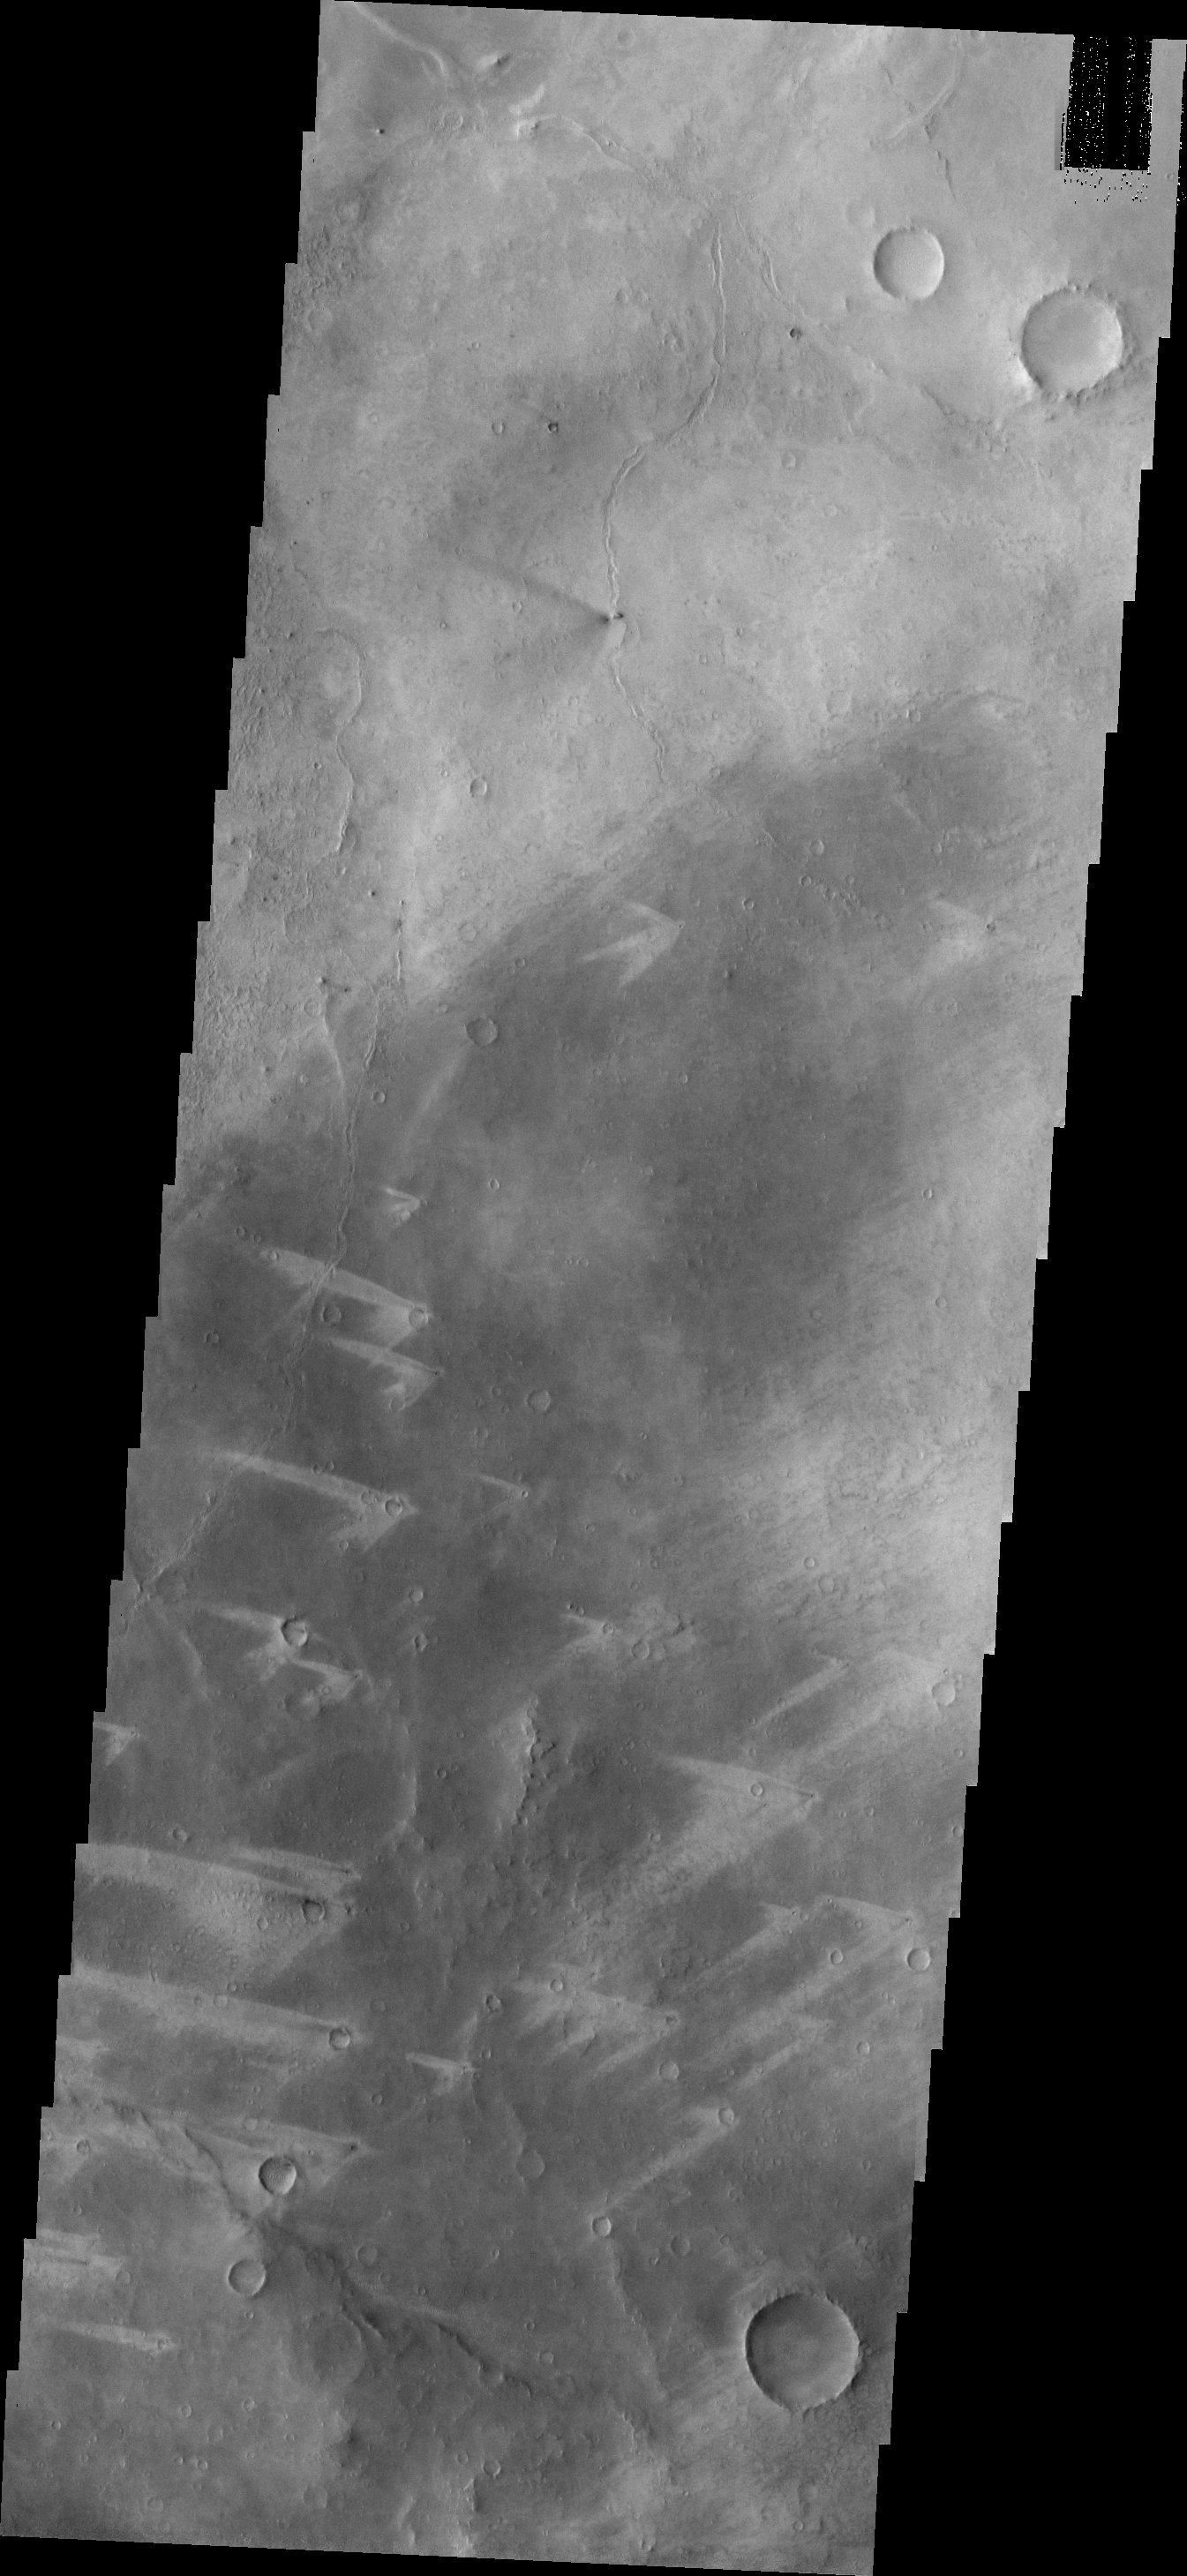

Windstreaks

These windstreaks are located to the northeast of Meridiani Planum. The “tails” point in different directions, indicating that the winds in the region vary in direction.

Image information: VIS instrument. Latitude 2.7N, Longitude 9.2E. 18 meter/pixel resolution.

Please see the THEMIS Data Citation Note for details on crediting THEMIS images.

Note: this THEMIS visual image has not been radiometrically nor geometrically calibrated for this preliminary release. An empirical correction has been performed to remove instrumental effects. A linear shift has been applied in the cross-track and down-track direction to approximate spacecraft and planetary motion. Fully calibrated and geometrically projected images will be released through the Planetary Data System in accordance with Project policies at a later time.

NASA’s Jet Propulsion Laboratory manages the 2001 Mars Odyssey mission for NASA’s Office of Space Science, Washington, D.C. The Thermal Emission Imaging System (THEMIS) was developed by Arizona State University, Tempe, in collaboration with Raytheon Santa Barbara Remote Sensing. The THEMIS investigation is led by Dr. Philip Christensen at Arizona State University. Lockheed Martin Astronautics, Denver, is the prime contractor for the Odyssey project, and developed and built the orbiter. Mission operations are conducted jointly from Lockheed Martin and from JPL, a division of the California Institute of Technology in Pasadena.

Credit: NASA/JPL/ASU